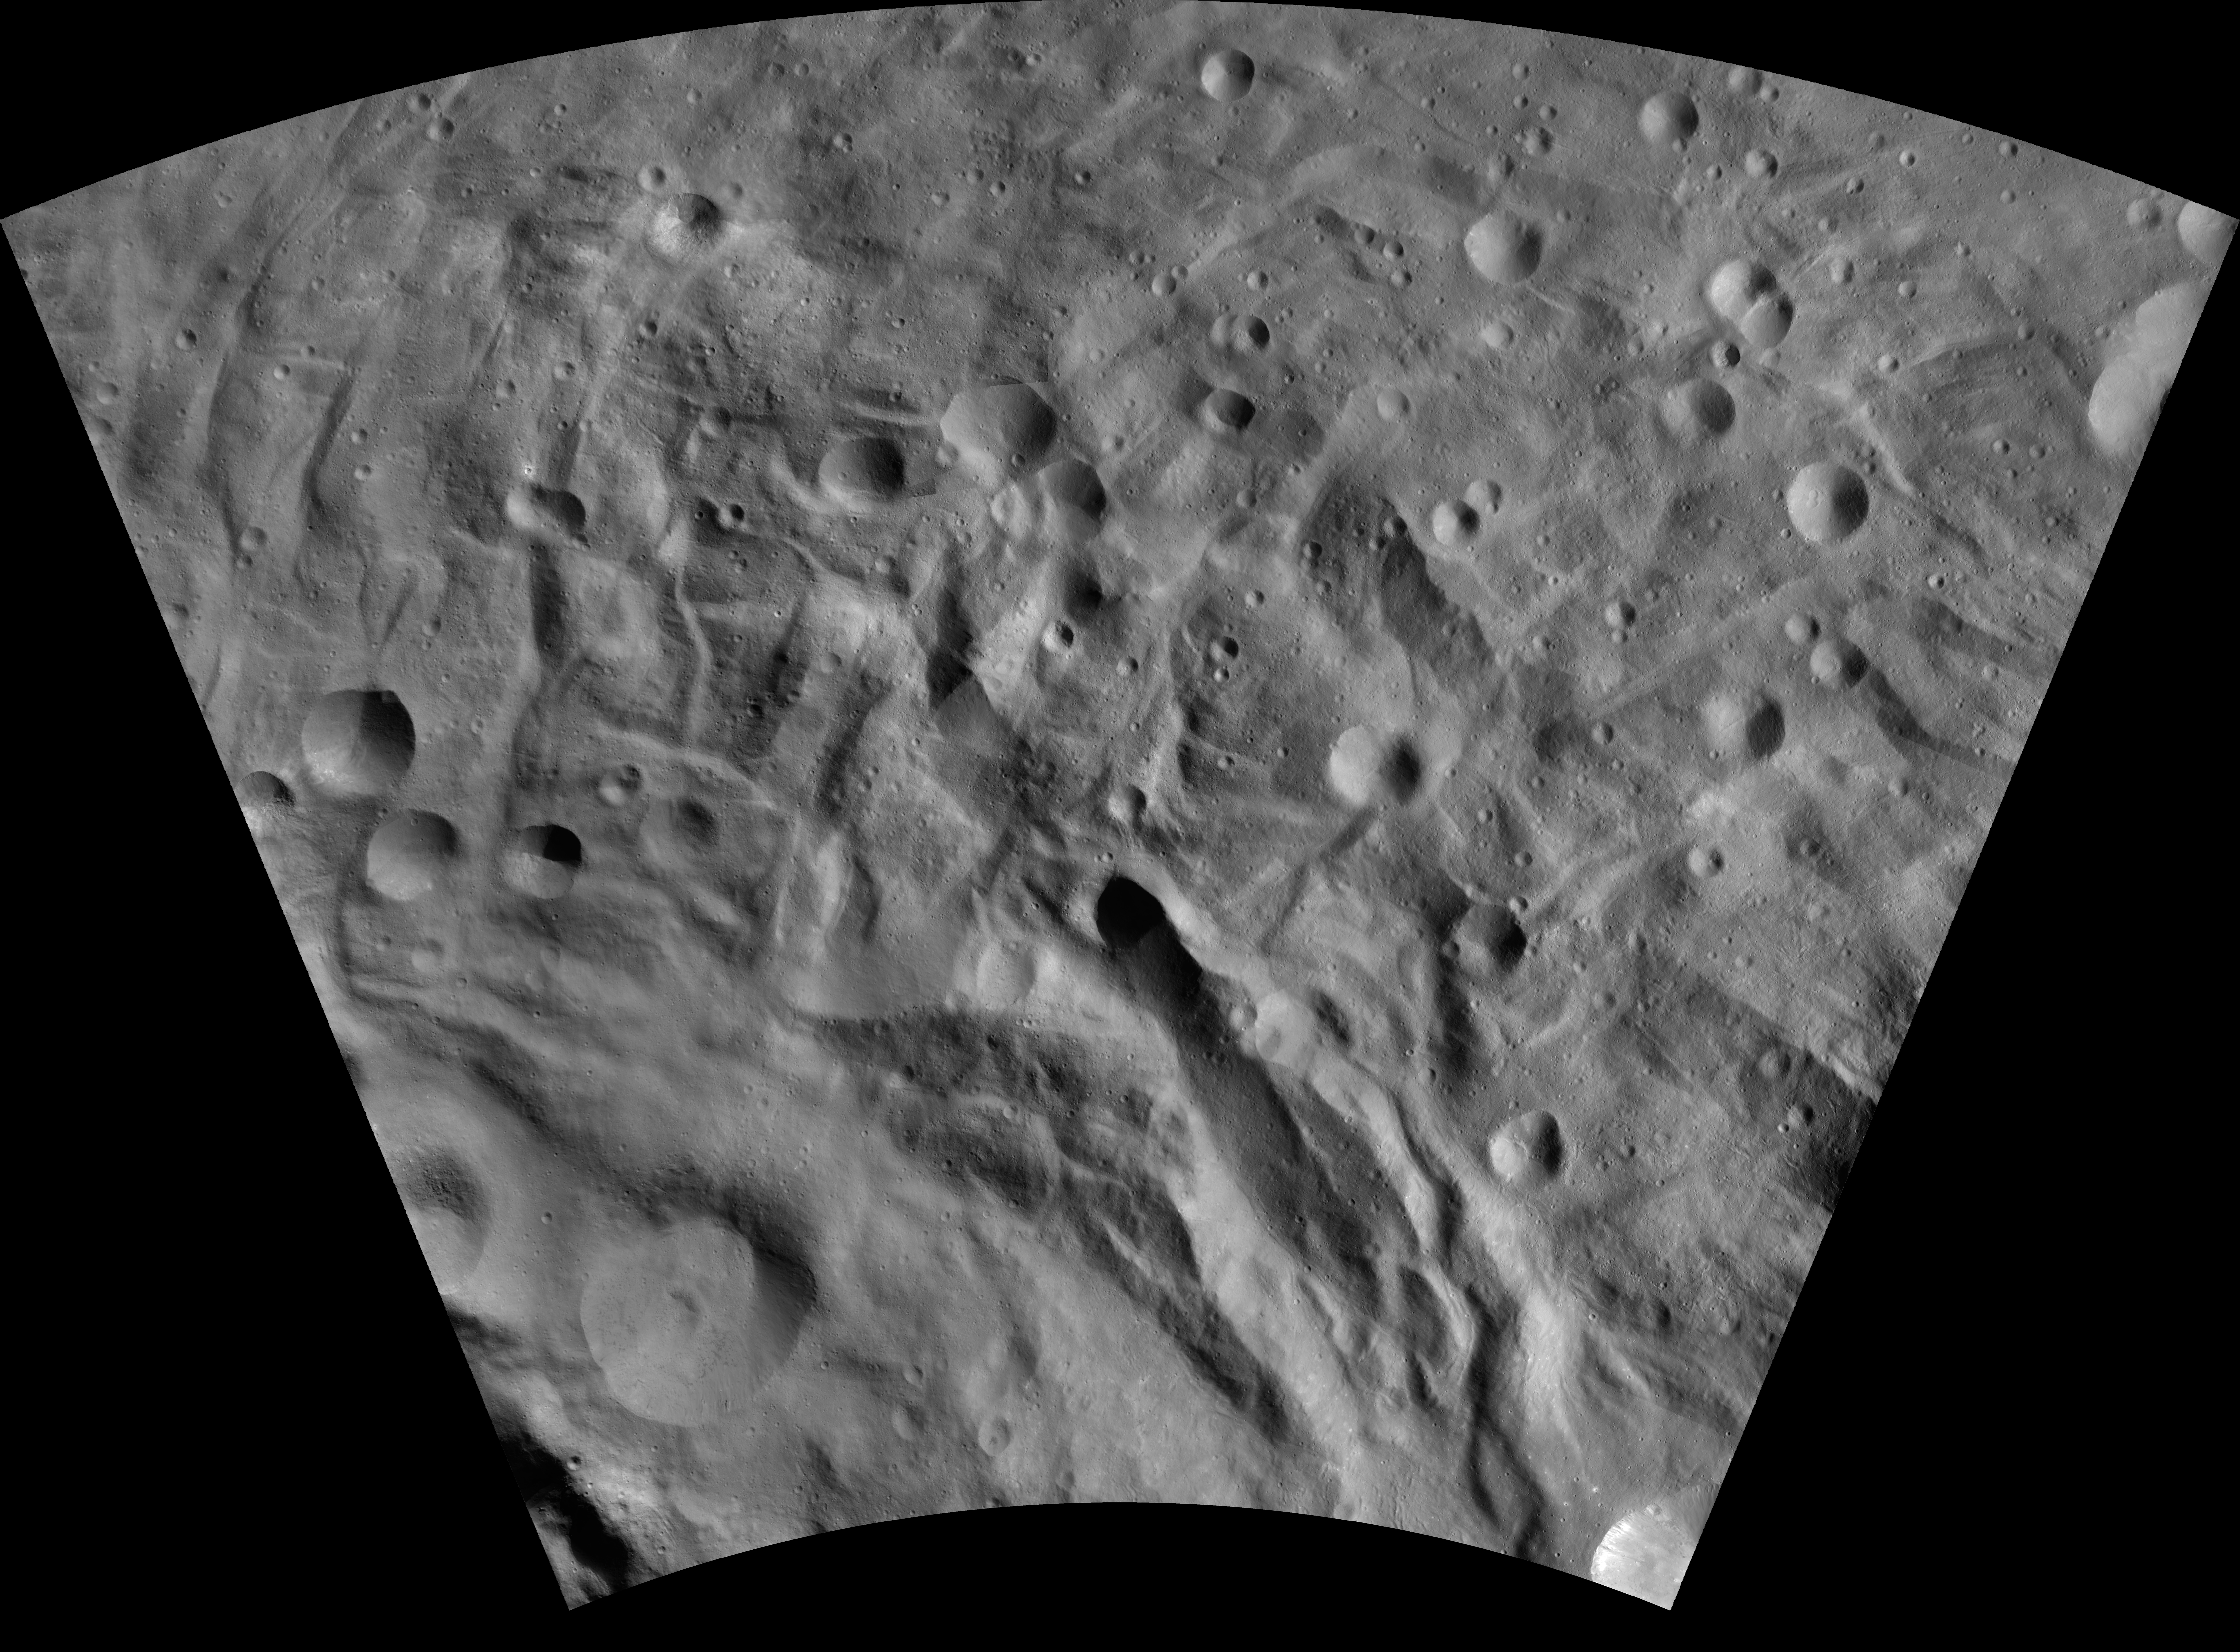

Justina AV-L-29

This image from the atlas of the giant asteroid Vesta was created from images taken as NASA’s Dawn mission flew around the object, also known as a protoplanet. The set of maps was created from mosaics of10,000 images from Dawn’s framing camera instrument, taken at a low altitude of about 130 miles (210 kilometers). This map is mostly at a scale about that of regional road touring maps, where every inch of map is equivalent to a little more than 3 miles of asteroid (one centimeter equals 2 kilometers).

The full atlas and full resolution file can be viewed at PIA17480. Also available is the Justina.

The Dawn mission to Vesta and Ceres is managed by NASA’s Jet Propulsion Laboratory, a division of the California Institute of Technology in Pasadena, for NASA’s Science Mission Directorate, Washington. The University of California, Los Angeles, is responsible for overall Dawn mission science. The Dawn framing cameras were developed and built under the leadership of the Max Planck Institute for Solar System Research, Katlenburg-Lindau, Germany, with significant contributions by DLR German Aerospace Center, Institute of Planetary Research, Berlin, and in coordination with the Institute of Computer and Communication Network Engineering, Braunschweig. The framing camera project is funded by the Max Planck Society, DLR and NASA.

Credit: NASA/JPL-Caltech/UCLA/MPS/DLR/IDA